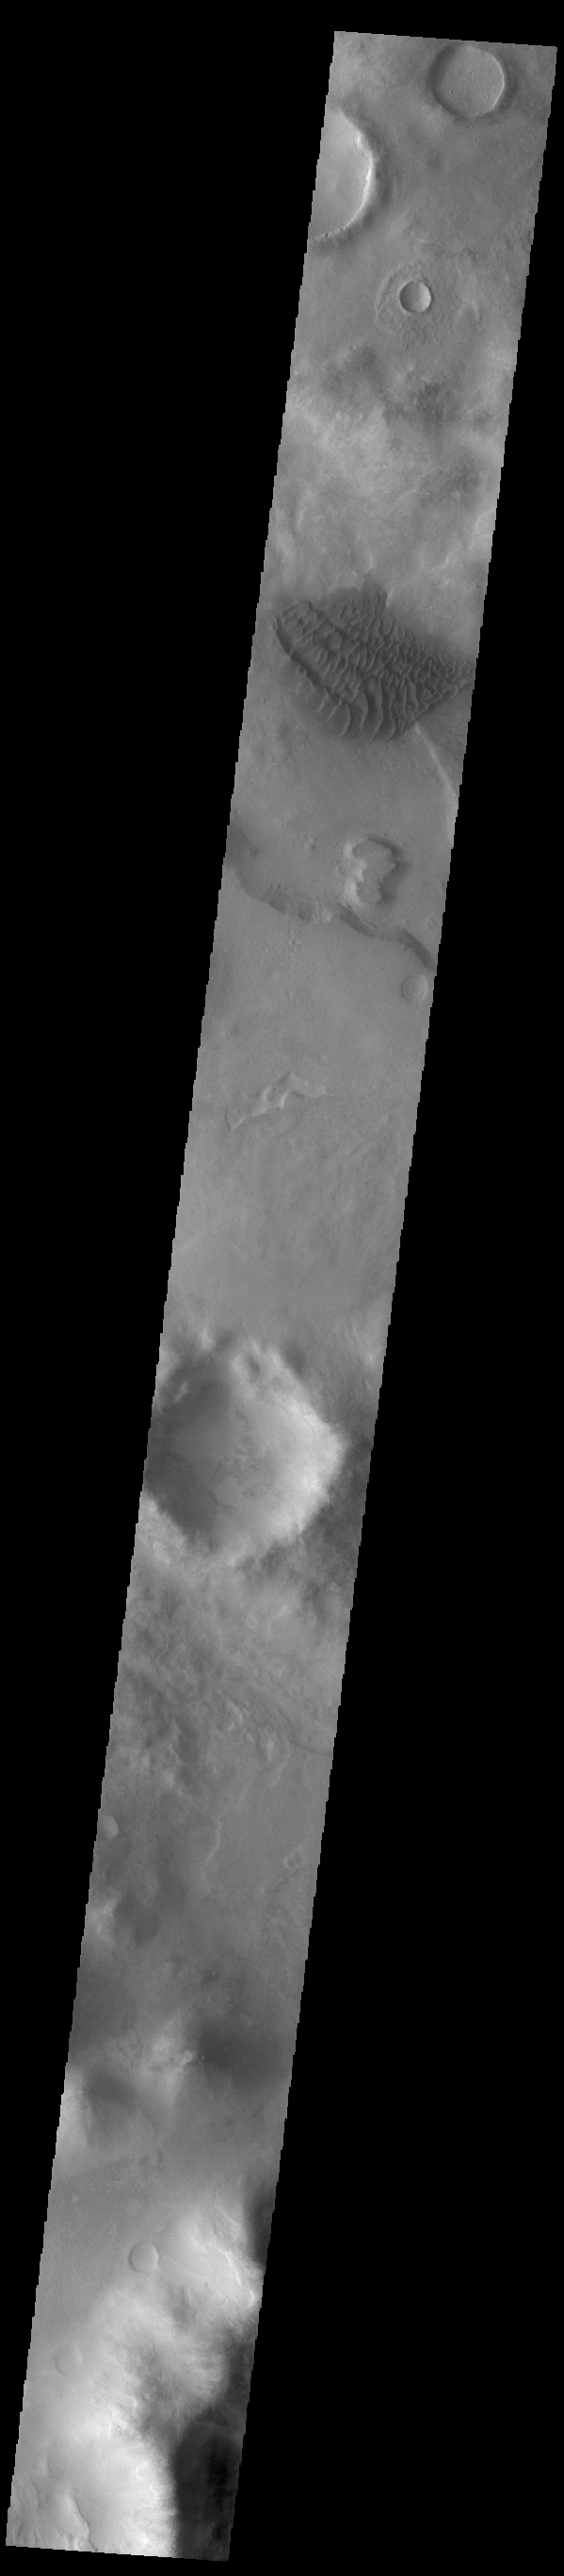

Halley Crater Dunes

This VIS image shows the dune field on the floor of Halley Crater. Rather than small individual sand dunes, the sand here is collected into a sand sheet and dune forms have been created on that surface. Halley Crater is located on the western margin of Argyre Planitia.

Credit: NASA/JPL-Caltech/ASU